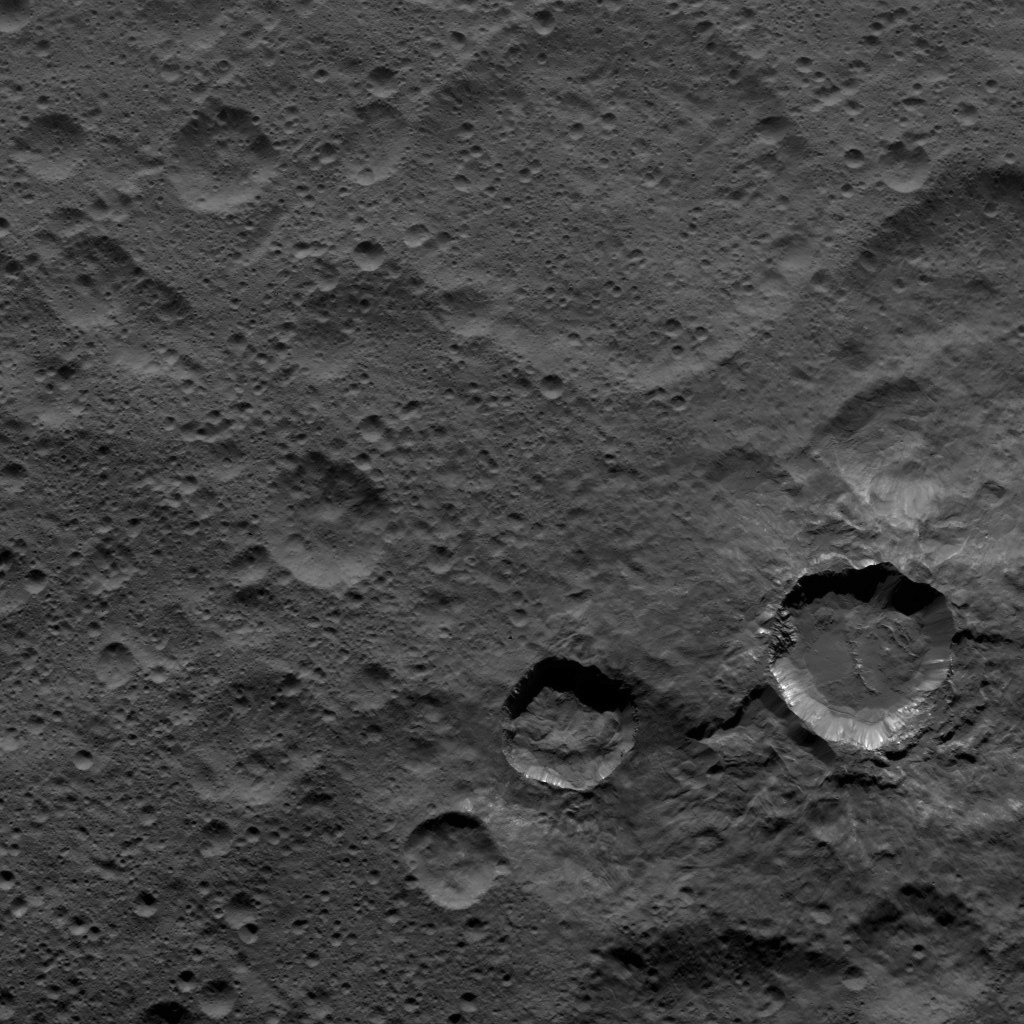

Dawn XMO2 Image 3

Relatively young craters, with sharp crater rims and streaks of bright material, are the focus of this view of Ceres from NASA’s Dawn spacecraft. The large, ancient and quite degraded crater Fluusa is seen at top center. The younger craters are Kupalo, at lower right, and Juling, to its left.

Dawn took this image on Oct. 17, 2016, from its second extended-mission science orbit (XMO2), at a distance of about 920 miles (1,480 kilometers) above the surface. The image resolution is about 460 feet (140 meters) per pxel.

Dawn’s mission is managed by JPL for NASA’s Science Mission Directorate in Washington. Dawn is a project of the directorate’s Discovery Program, managed by NASA’s Marshall Space Flight Center in Huntsville, Alabama. UCLA is responsible for overall Dawn mission science. Orbital ATK, Inc., in Dulles, Virginia, designed and built the spacecraft. The German Aerospace Center, the Max Planck Institute for Solar System Research, the Italian Space Agency and the Italian National Astrophysical Institute are international partners on the mission team.

Credit: NASA/JPL-Caltech/UCLA/MPS/DLR/IDA